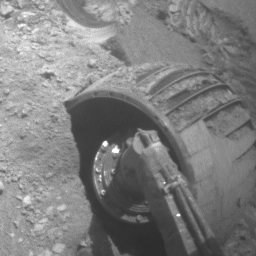

Opportunity Rolls Free Again (Right Front Wheel)

This animated piece illustrates the recent escape of NASA’s Mars Exploration Rover Opportunity from dangerous, loose material on the vast plains leading to the rover’s next long-term target, “Victoria Crater.”

A series of images of the rover’s right front wheel, taken by the front hazard-avoidance camera, make up this brief movie. It chronicles the challenge Opportunity faced to free itself from a ripple dubbed “Jammerbugt.” The rover’s wheels became partially embedded in the ripple at the end of a drive on Opportunity’s 833rd Martian day, or sol (May 28, 2006). The images in this clip were taken on sols 836 through 841 (May 31 through June 5, 2006).

Scientists and engineers who had been elated at the meters of progress the rover had been making in earlier drives were happy for even centimeters of advance per sol as they maneuvered their explorer through the slippery material of Jammerbugt. The wheels reached solid footing on a rock outcrop on the final sol of this sequence.

The science and engineering teams appropriately chose the ripple’s informal from name the name of a bay on the north coast of Denmark. Jammerbugt, or Jammerbugten, loosely translated, means Bay of Lamentation or Bay of Wailing. The shipping route from the North Sea to the Baltic passes Jammerbugt on its way around the northern tip of Jutland. This has always been an important trade route and many ships still pass by the bay. The prevailing wind directions are typically northwest to southwest with the strongest winds and storms tending to blow from the northwest. A northwesterly wind will blow straight into the Jammerbugt, towards shore. Therefore, in the age of sail, many ships sank there during storms. The shore is sandy, but can have strong waves, so running aground was very dangerous even though there are no rocks.

Fortunately, Opportunity weathered its “Jammerbugt” and is again on its way toward Victoria Crater.

Credit: NASA/JPL-Caltech